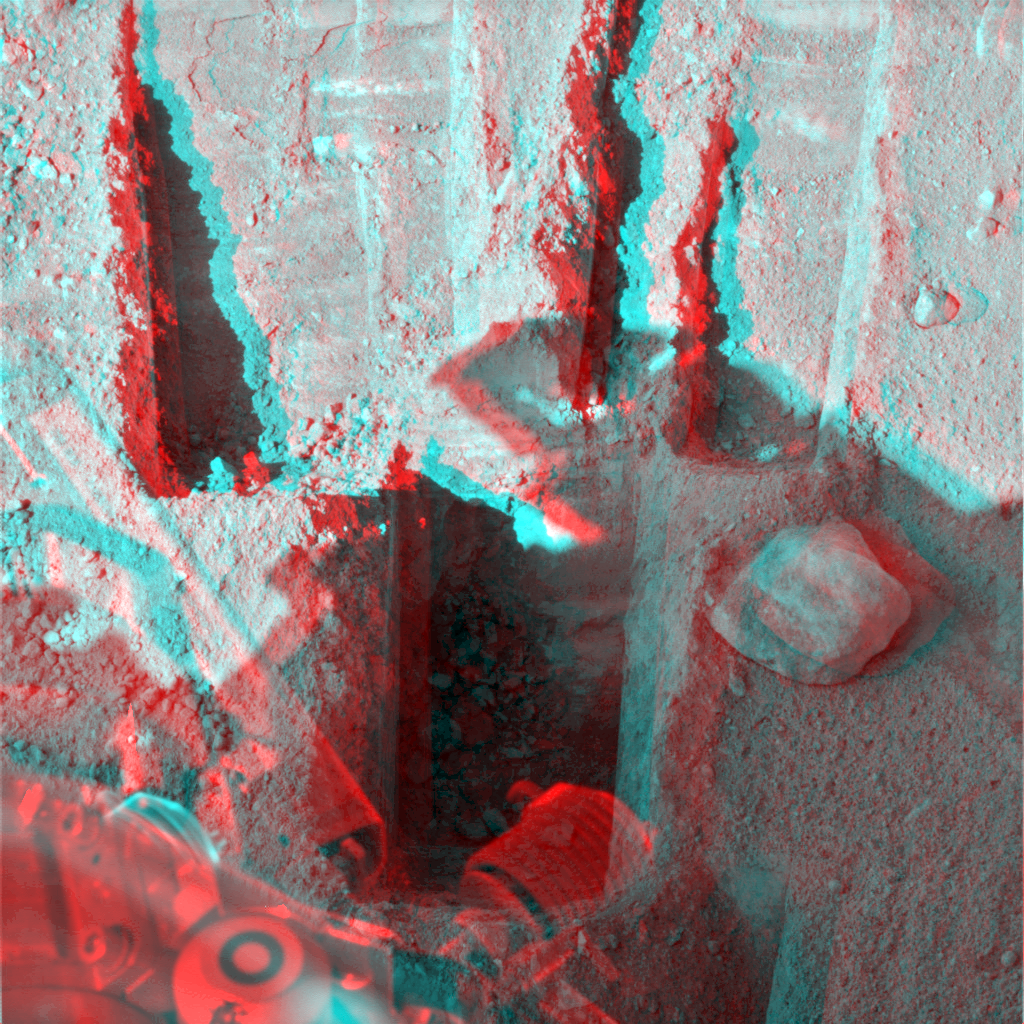

Deep ‘Stone Soup’ Trenching by Phoenix (Stereo)

Digging by NASA’s Phoenix Mars Lander on Aug. 23, 2008, during the 88th sol (Martian day) since landing, reached a depth about three times greater than in any trench Phoenix has excavated. The deep trench, informally called “Stone Soup” is at the borderline between two of the polygon-shaped hummocks that characterize the arctic plain where Phoenix landed.

Stone Soup is in the center foreground of this stereo view, which appears three dimensional when seen through red-blue glasses. The view combines left-eye and right-eye images taken by the lander’s Surface Stereo Imager on Sol 88 after the day’s digging. The trench is about 25 centimeters (10 inches) wide and about 18 centimeters (7 inches) deep.

When digging trenches near polygon centers, Phoenix has hit a layer of icy soil, as hard as concrete, about 5 centimeters or 2 inches beneath the ground surface. In the Stone Soup trench at a polygon margin, the digging has not yet hit an icy layer like that.

Stone Soup is toward the left, or west, end of the robotic arm’s work area on the north side of the lander.

The Phoenix Mission is led by the University of Arizona, Tucson, on behalf of NASA. Project management of the mission is by NASA’s Jet Propulsion Laboratory, Pasadena, Calif. Spacecraft development is by Lockheed Martin Space Systems, Denver.

Photojournal Note: As planned, the Phoenix lander, which landed May 25, 2008 23:53 UTC, ended communications in November 2008, about six months after landing, when its solar panels ceased operating in the dark Martian winter.

Credit: NASA/JPL-Caltech/University of Arizona/Texas A&M University